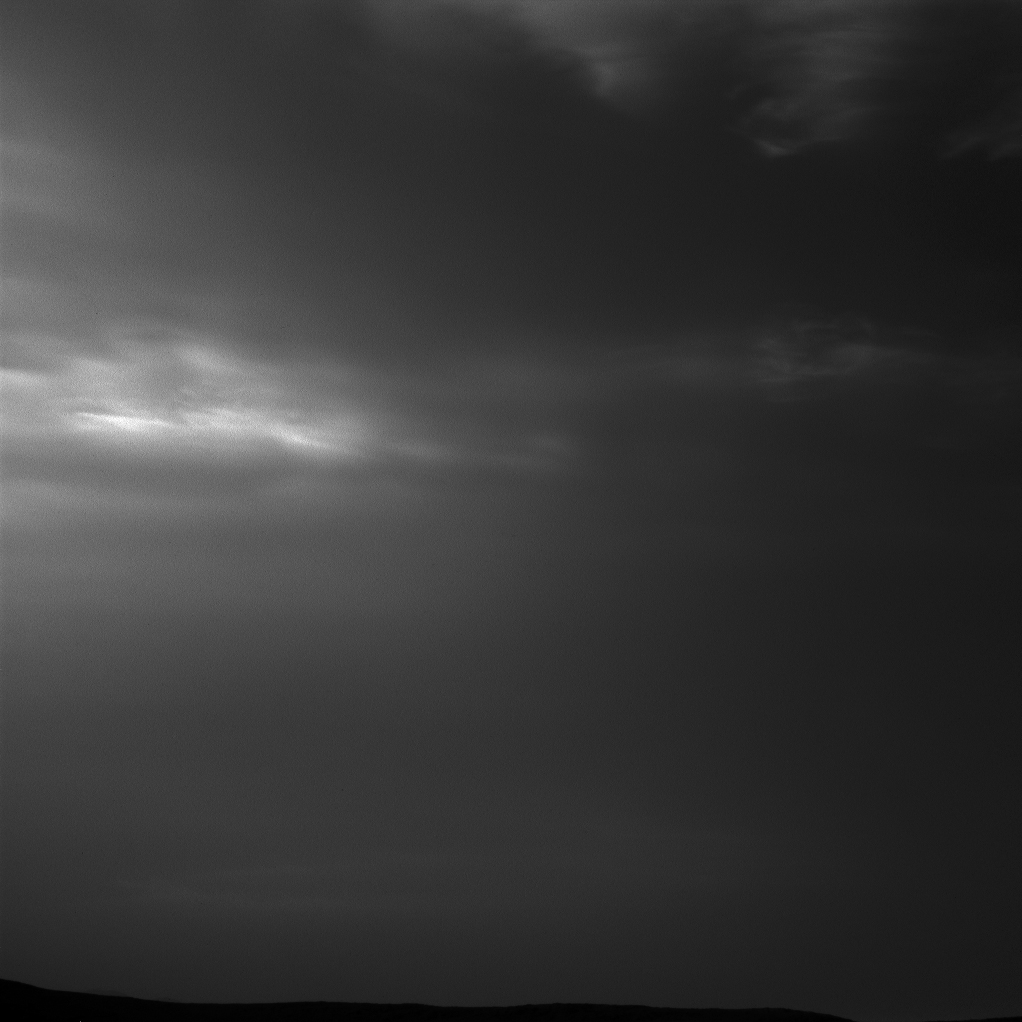

Curiosity Sees Drifting Clouds Over Gale Crater

NASA’s Curiosity Mars rover imaged these drifting clouds on May 12, 2019, the 2,405th Martian day, or sol, of the mission, using its black-and-white Navigation Cameras (Navcams).

These are likely water-ice clouds about 19 miles (31 kilometers) above the surface. They are also “noctilucent” clouds, meaning they are so high that they are still illuminated by the Sun, even when it’s night at Mars’ surface. Scientists can watch when light leaves the clouds and use this information to infer their altitude.

Credit: NASA/JPL-Caltech